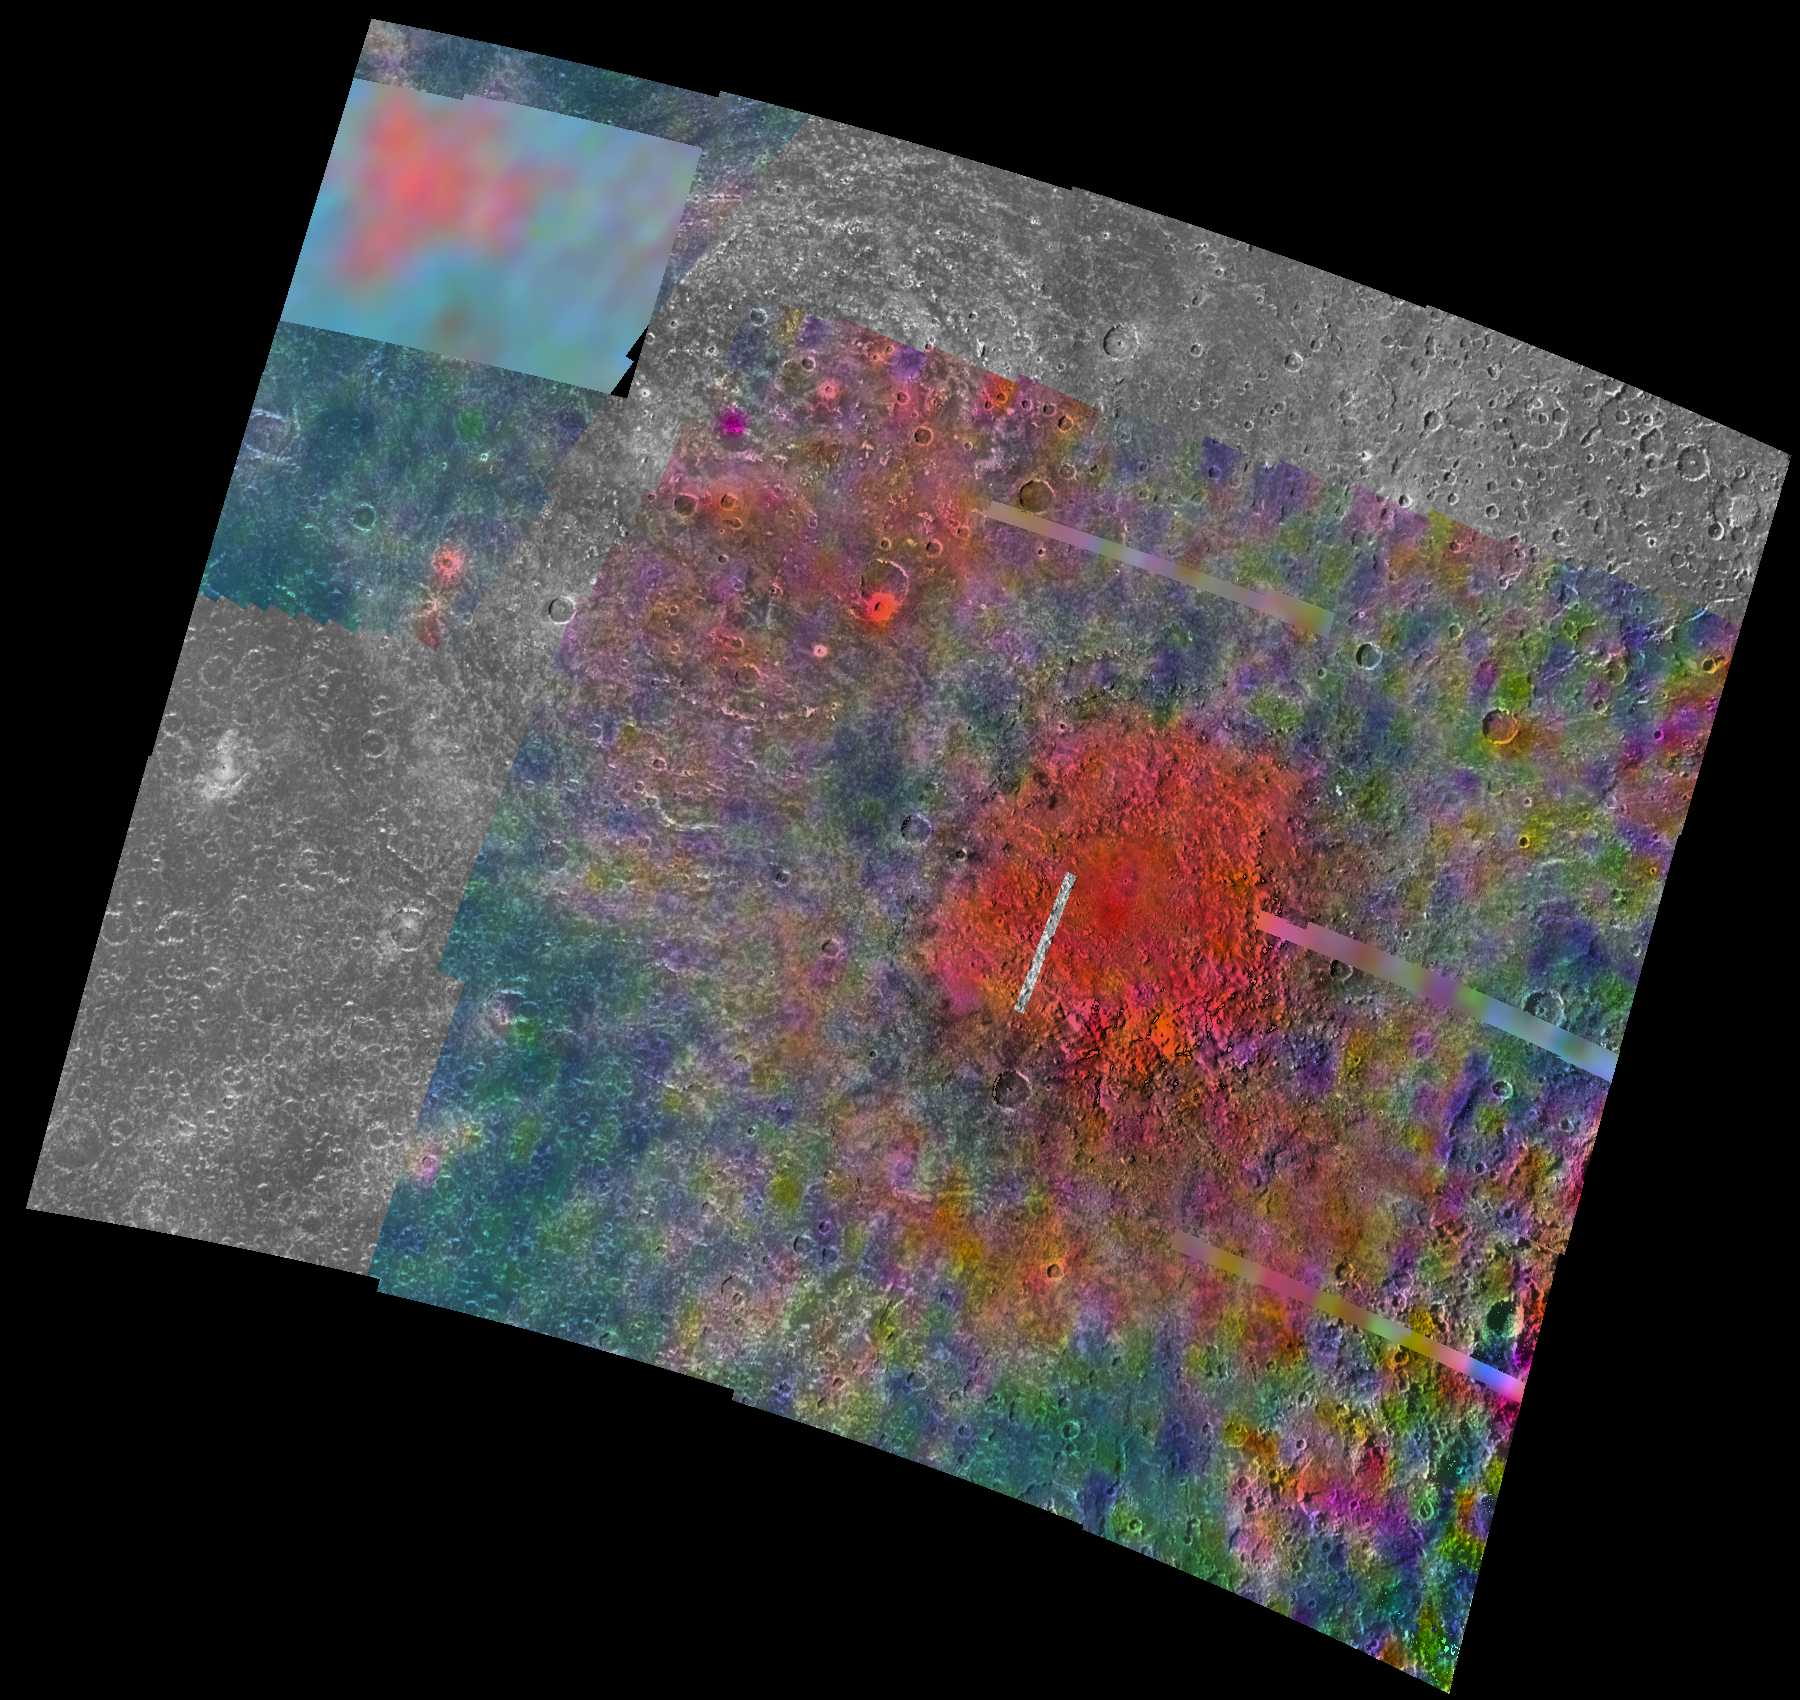

Callisto’s Southern Hemisphere as Viewed by NIMS & SSI

Callisto’s southern hemisphere was “imaged” by both the Near Infrared Mapping Spectrometer (NIMS) and the Solid State Imaging (SSI) instrument during Galileo’s eighth orbit of Jupiter. The data from the two instruments has been mosaiced to produce this unique view. Related releases and detailed captions are available for the NIMS andSSI products.

The Jet Propulsion Laboratory, Pasadena, CA manages the Galileo mission for NASA’s Office of Space Science, Washington, DC. JPL is an operating division of California Institute of Technology (Caltech).

Credit: NASA/JPL